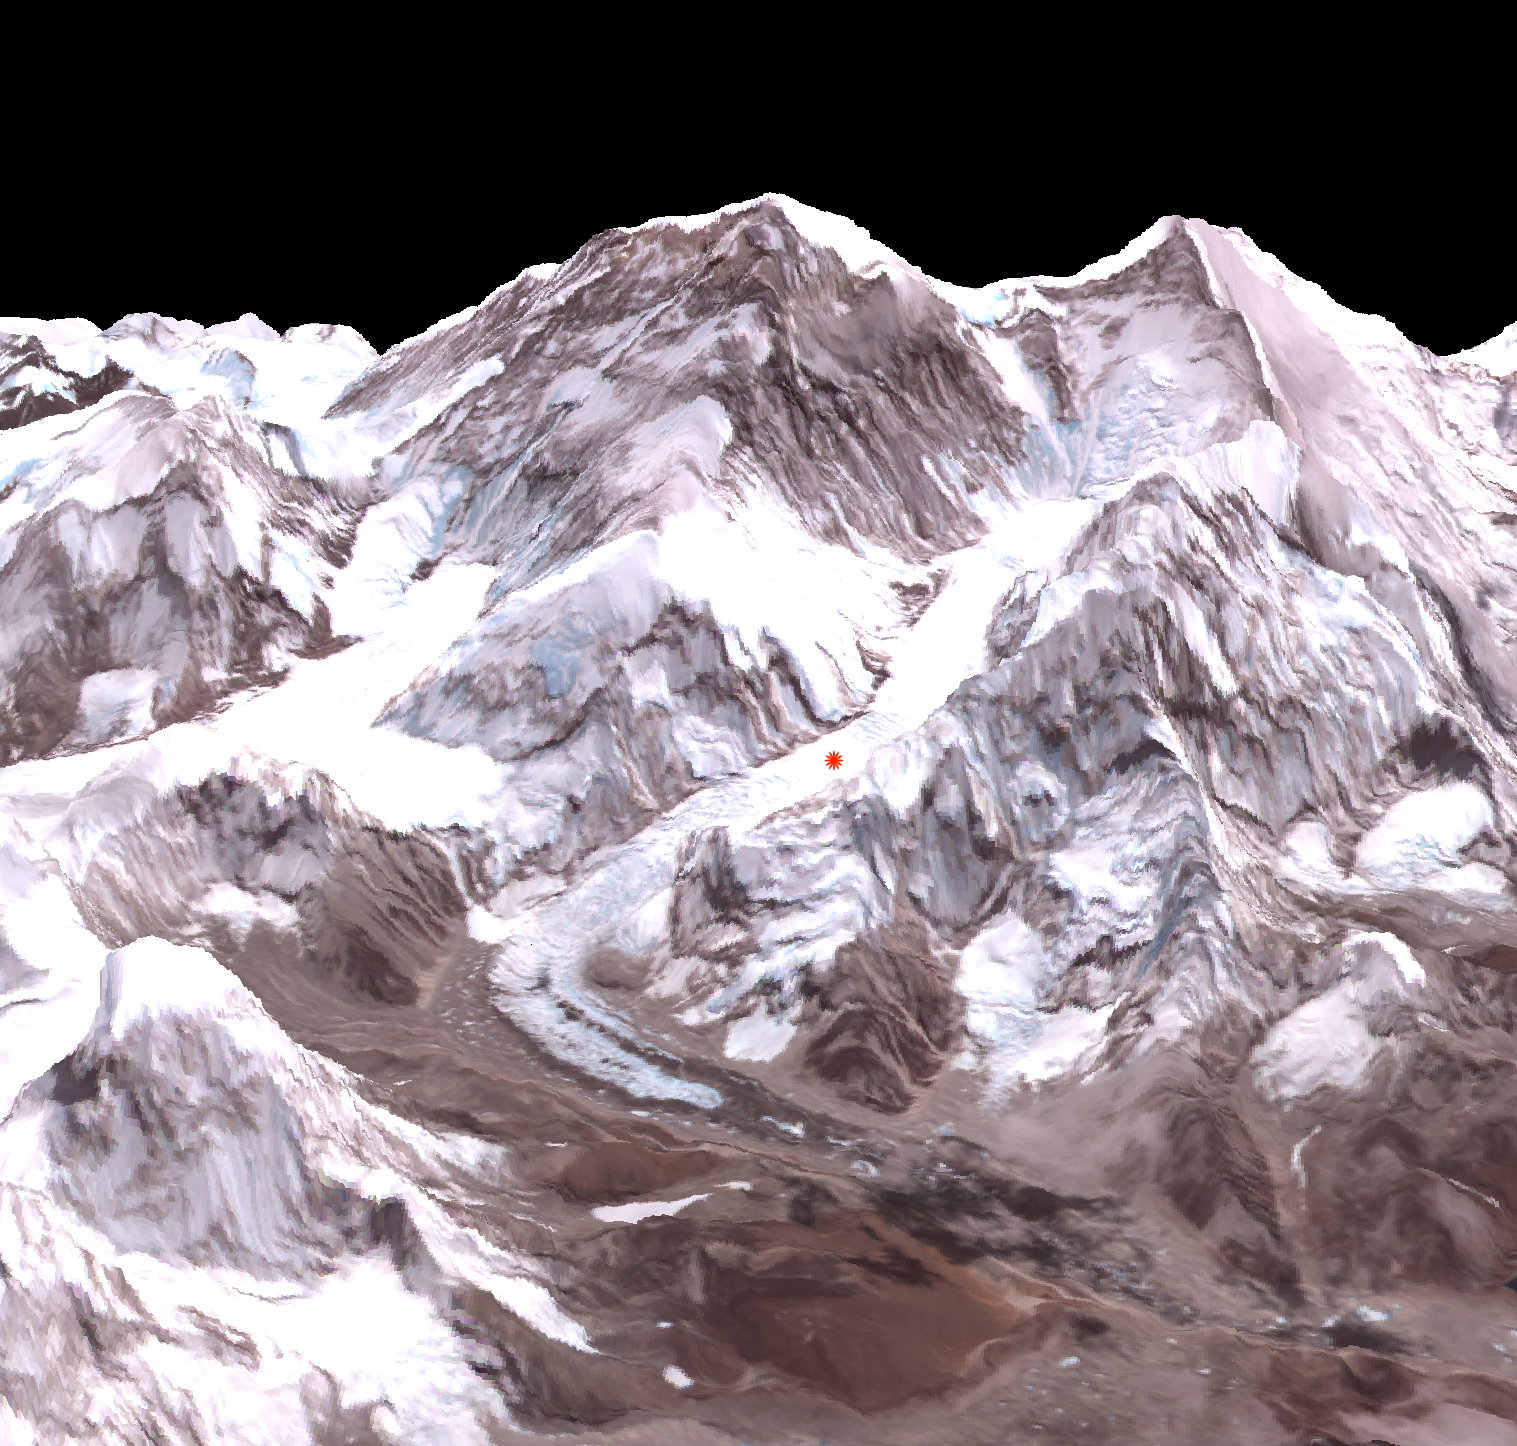

Deadly Everest Avalanche Site Spotted by NASA Spacecraft

On Friday, April 26, an avalanche on Mount Everest killed at least 13 Sherpa guides. The Advanced Spaceborne Thermal Emission and Reflection Radiometer (ASTER) instrument on NASA’s Terra spacecraft captured this perspective view image of the mountain and avalanche location on April 28, 2014. The avalanche occurred in an area nicknamed the “popcorn field” (red star), which is surrounded by ice boulders along the route leading through the Khumbu Icefall. This perspective view looks toward the northeast, with Everest in the center of the view, and Lhotse, the fourth-highest mountain on Earth, on the skyline to the right center.

With its 14 spectral bands from the visible to the thermal infrared wavelength region and its high spatial resolution of 15 to 90 meters (about 50 to 300 feet), ASTER images Earth to map and monitor the changing surface of our planet. ASTER is one of five Earth-observing instruments launched Dec. 18, 1999, on Terra. The instrument was built by Japan’s Ministry of Economy, Trade and Industry. A joint U.S./Japan science team is responsible for validation and calibration of the instrument and data products.

The broad spectral coverage and high spectral resolution of ASTER provides scientists in numerous disciplines with critical information for surface mapping and monitoring of dynamic conditions and temporal change. Example applications are: monitoring glacial advances and retreats; monitoring potentially active volcanoes; identifying crop stress; determining cloud morphology and physical properties; wetlands evaluation; thermal pollution monitoring; coral reef degradation; surface temperature mapping of soils and geology; and measuring surface heat balance.

The U.S. science team is located at NASA’s Jet Propulsion Laboratory, Pasadena, Calif. The Terra mission is part of NASA’s Science Mission Directorate, Washington, D.C.

Credit: NASA/GSFC/METI/ERSDAC/JAROS, and U.S./Japan ASTER Science Team